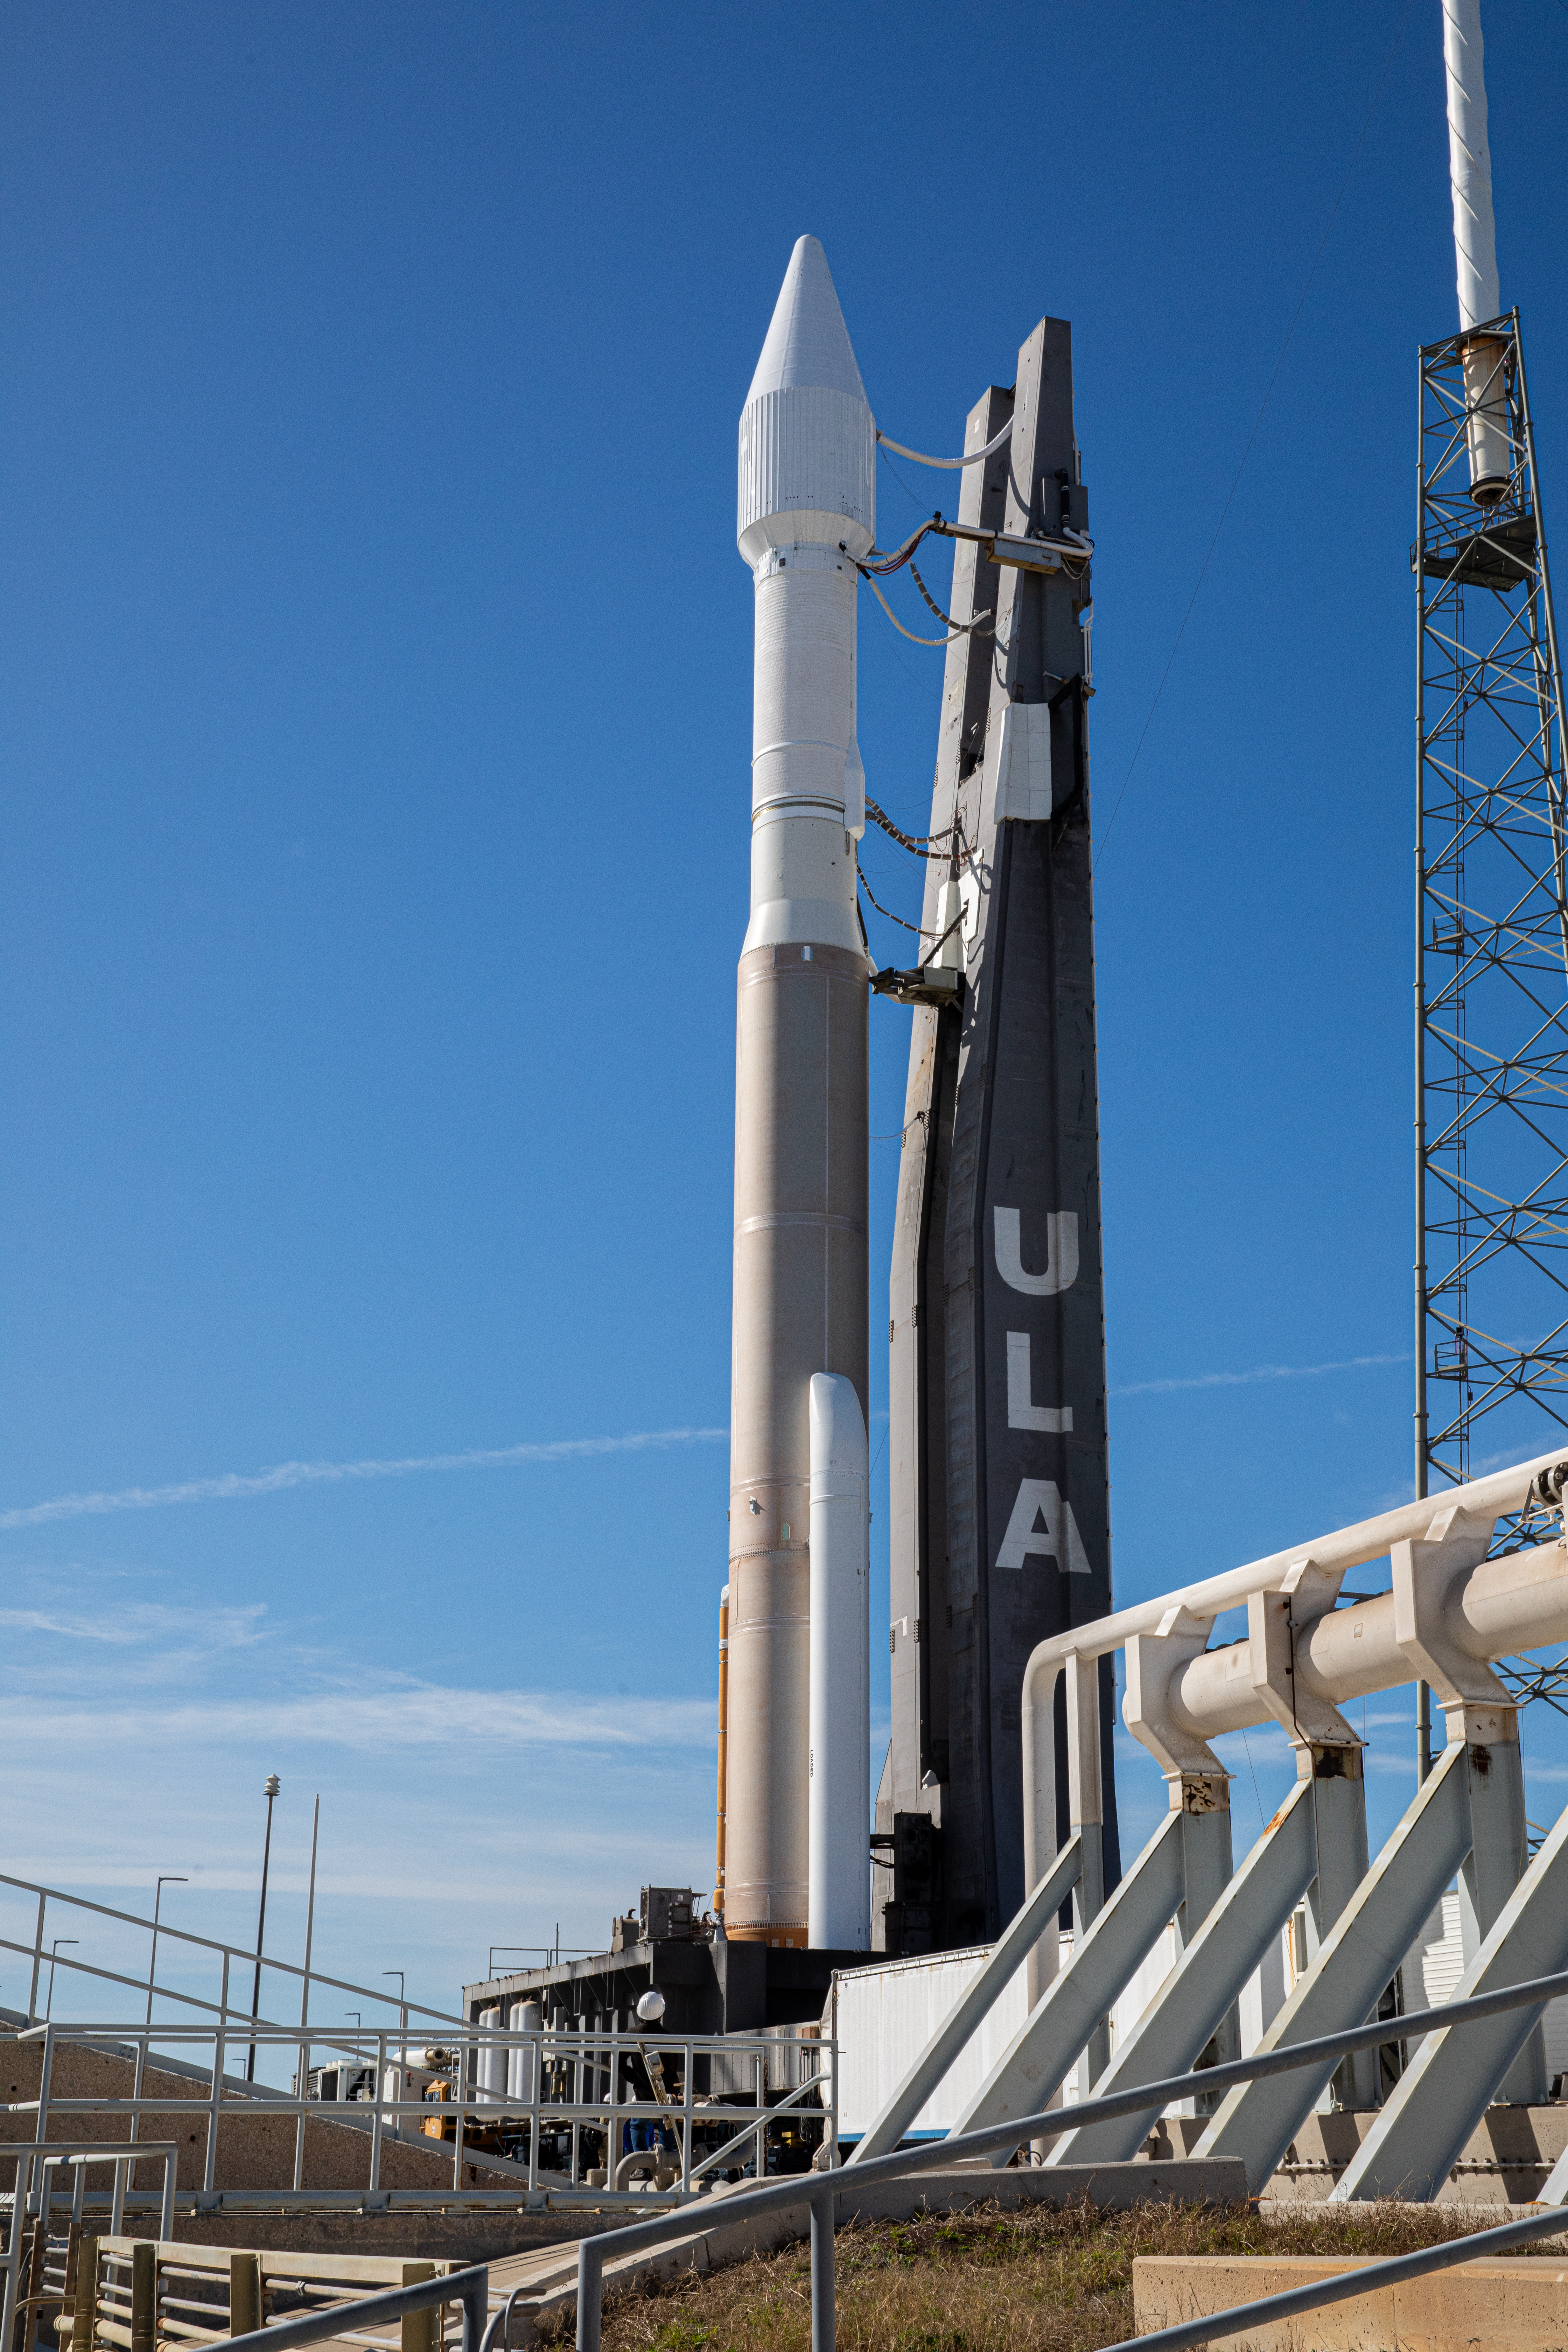

Solar Orbiter Rollout to Pad

The United Launch Alliance Atlas V rocket with the Solar Orbiter spacecraft arrives at the launch pad at Space Launch Complex 41 on Cape Canaveral Air Force Station in Florida on Feb. 8, 2020. Solar Orbiter is an international cooperative mission between ESA (European Space Agency) and NASA. The mission aims to study the Sun, its outer atmosphere and solar wind. The spacecraft will provide the first images of the Sun’s poles. NASA’s Launch Services Program based at Kennedy is managing the launch. The spacecraft has been developed by Airbus Defence and Space. Solar Orbiter will launch Feb. 9, 2020 aboard the Atlas V rocket.

Credit: NASA/Kim Shiflett